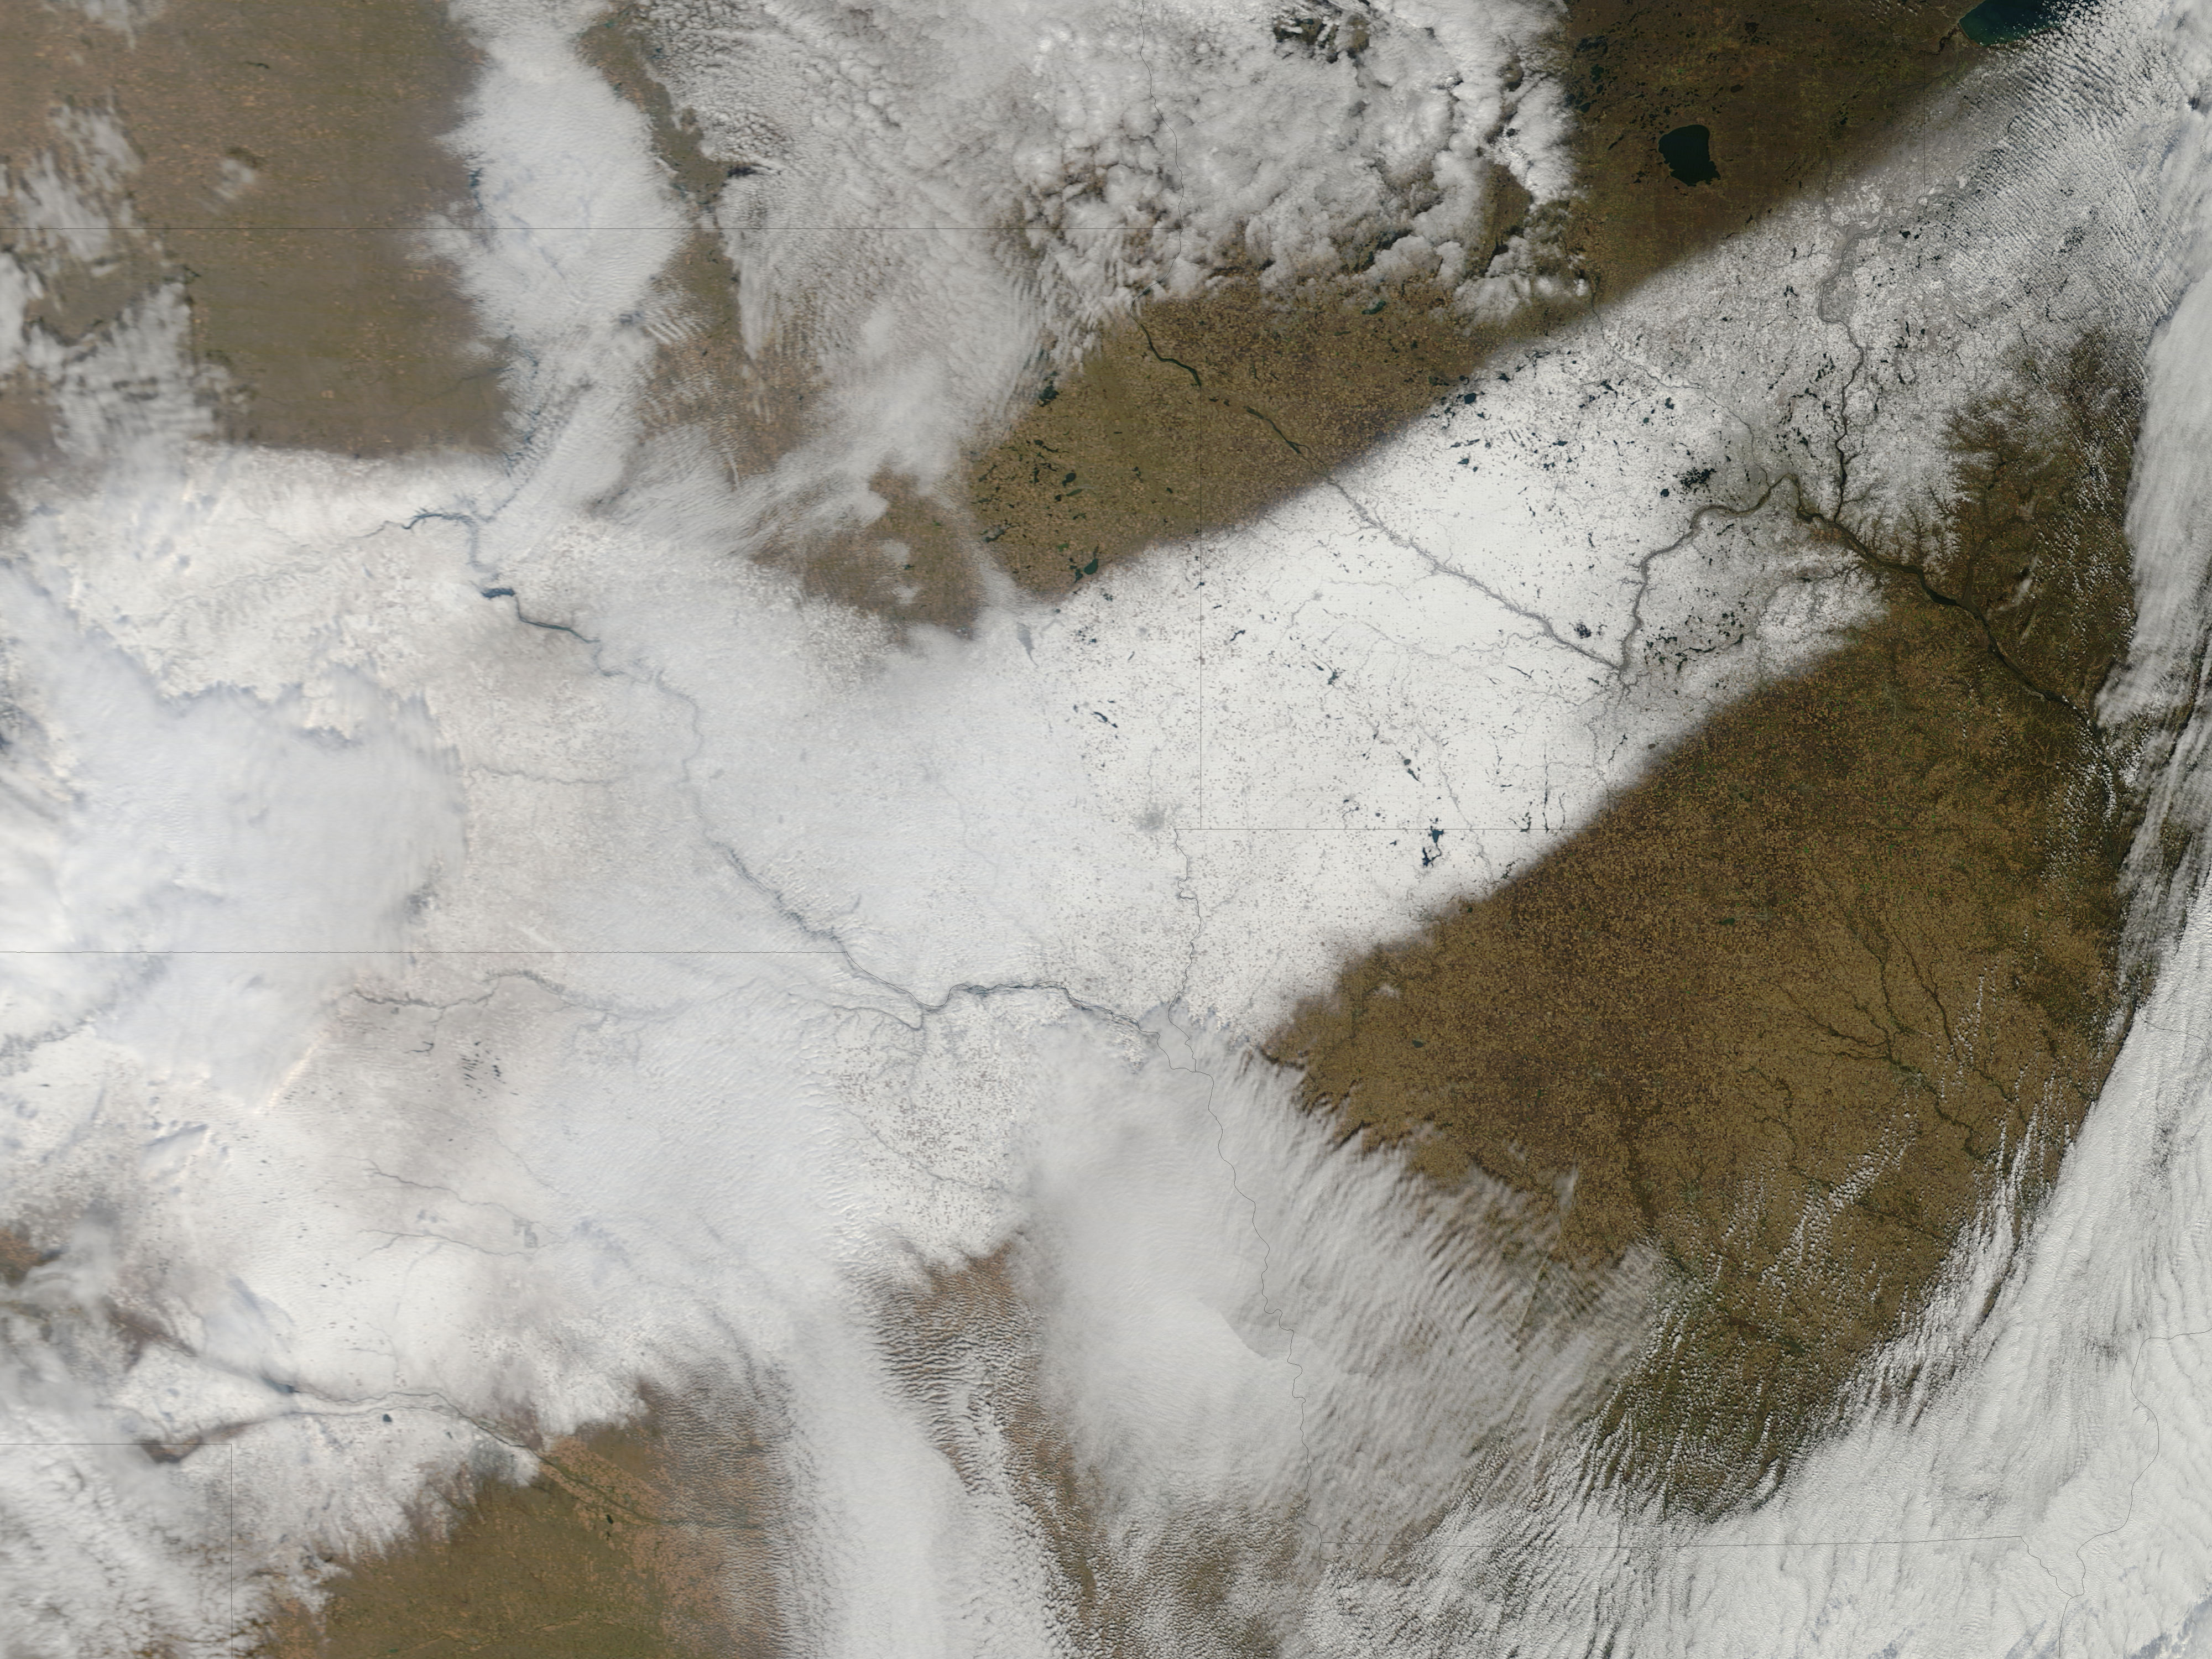

Autumn snow across the Midwest

An autumn storm brought the first snow of the season to the Upper Mississippi River Valley and the Midwestern United States in early November, 2013. The Moderate Resolution Imaging Spectroradiometer (MODIS) aboard NASA’s Terra satellite captured this true color image on November 6 just as the storm was clearing. A long band of snow stretching from Colorado in the southwest to Wisconsin in the northeast marked the path of the blowing storm. According to WeatherBug, up to 10 inches blanketed Gordon, Nebraska and Pipestone, Minnesota. Most snow totals in the Central and Northern Plains and Upper Mississippi Valley ranged from 2-5 inches, while Minneapolis-St. Paul metro area picked up 1-2 inches of new snow from the event.

Credit: NASA/GSFC/Jeff Schmaltz/MODIS Land Rapid Response Team